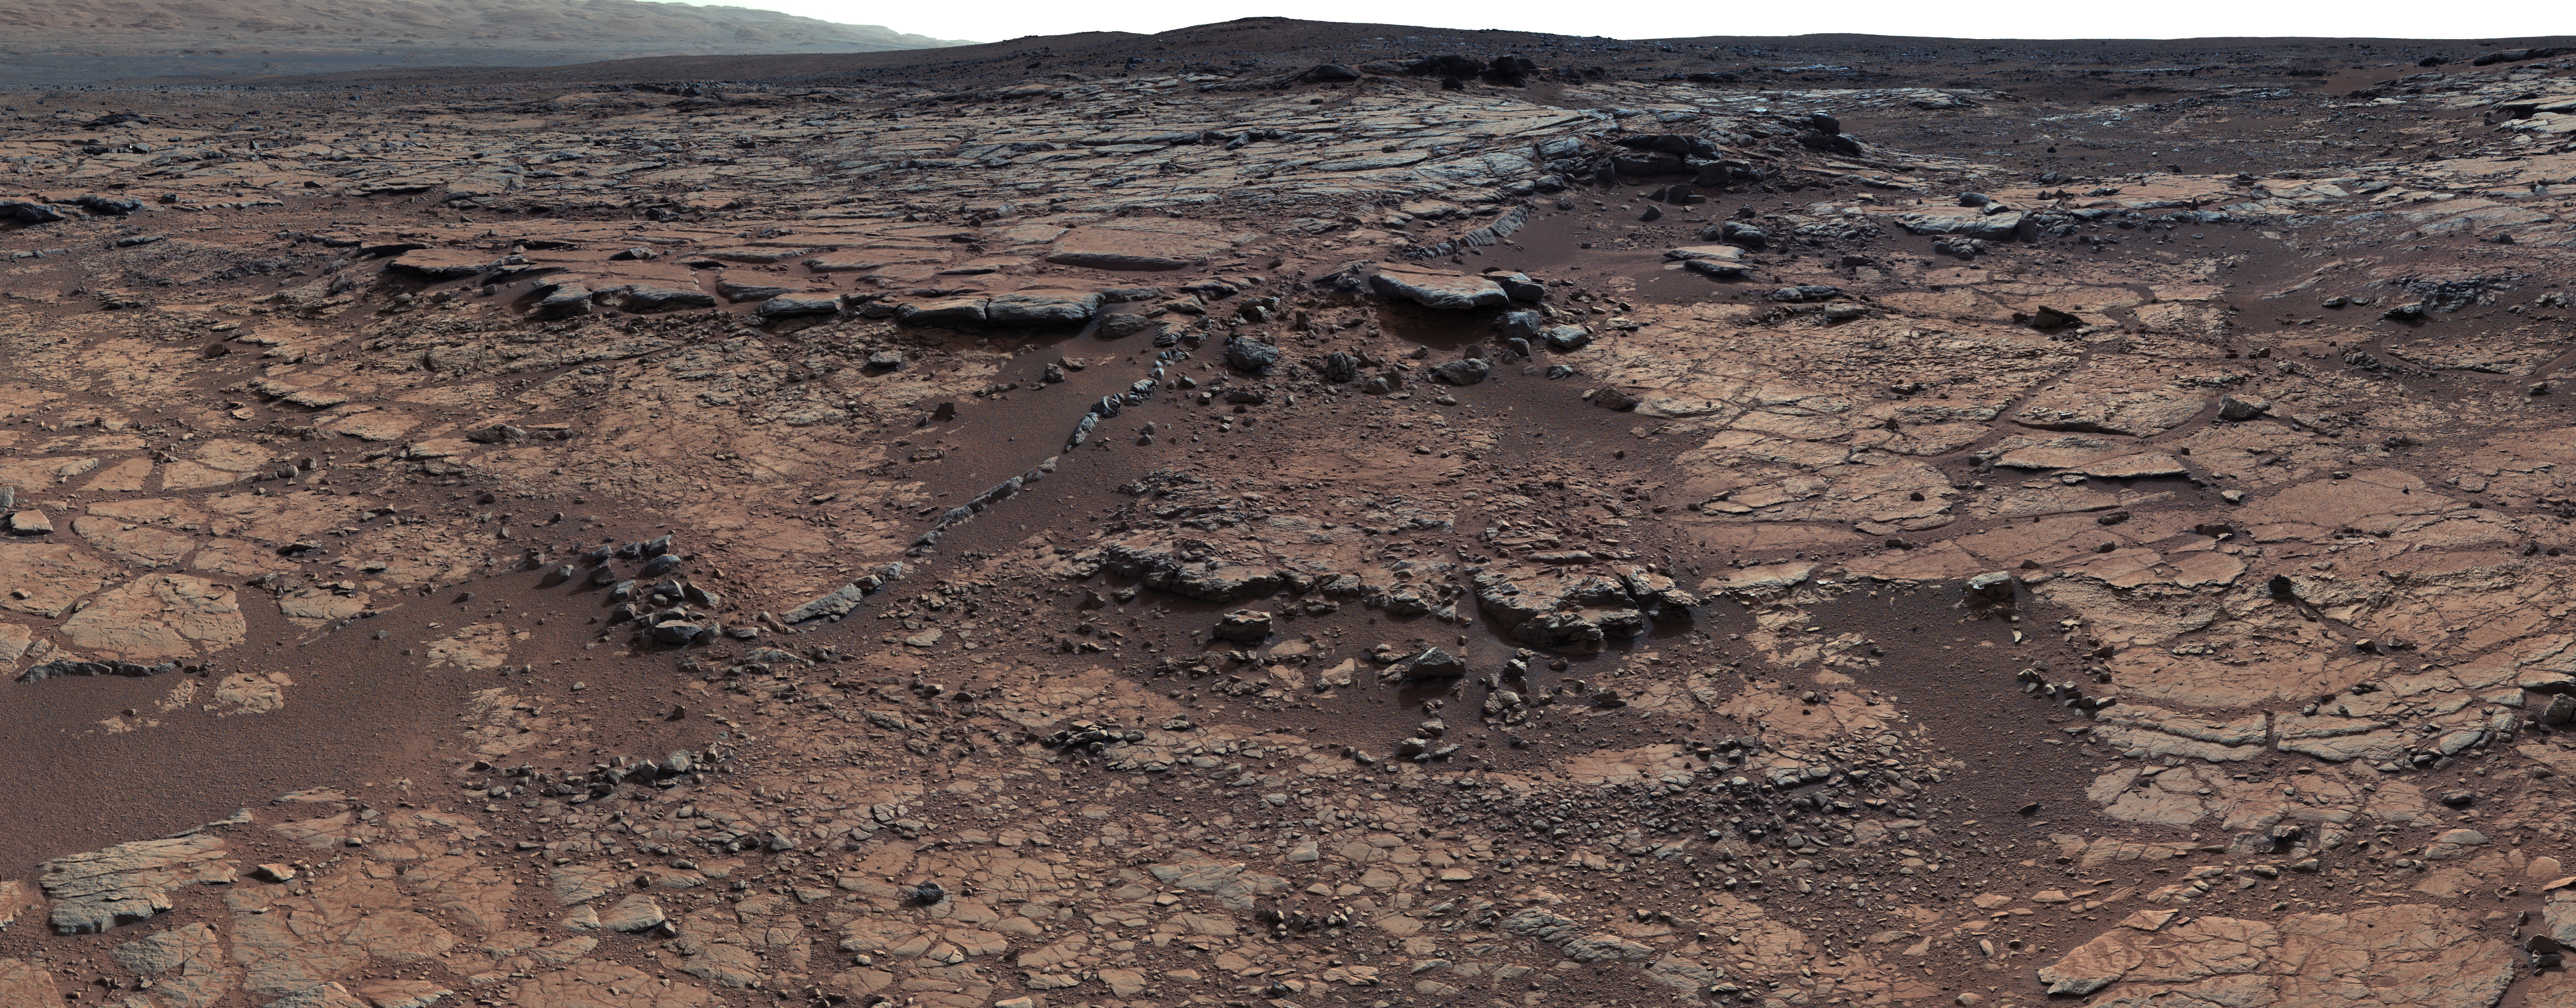

View of Yellowknife Bay Formation, with Drilling Sites

Annotated Version

This mosaic of images from Curiosity’s Mast Camera (Mastcam) shows geological members of the Yellowknife Bay formation, and the sites where Curiosity drilled into the lowest-lying member, called Sheepbed, at targets “John Klein” and “Cumberland.” The scene has the Sheepbed mudstone in the foreground and rises up through Gillespie Lake member to the Point Lake outcrop. These rocks record superimposed ancient lake and stream deposits that offered past environmental conditions favorable for microbial life. Rocks here were exposed about 70 million years ago by removal of overlying layers due to erosion by the wind.

The 50-centimeter scale bars at different locations in the image are about 20 inches long. The lower scale bar is about 26 feet (8 meters) away from where Curiosity was positioned when the view was recorded. The upper scale bar is about 98 feet (30 meters) from the rover’s location. The scene is a portion of a 111-image mosaic acquired during the 137th Martian day, or sol, of Curiosity’s work on Mars (Dec. 24, 2012). The foothills of Mount Sharp are visible in the distance, upper left, southwest of camera position.

Malin Space Science Systems, San Diego, built and operates Mastcam. NASA’s Jet Propulsion Laboratory manages the Mars Science Laboratory mission and the mission’s Curiosity rover for NASA’s Science Mission Directorate in Washington. The rover was designed, developed and assembled at JPL, a division of the California Institute of Technology in Pasadena.

Credit: NASA/JPL-Caltech/MSSS